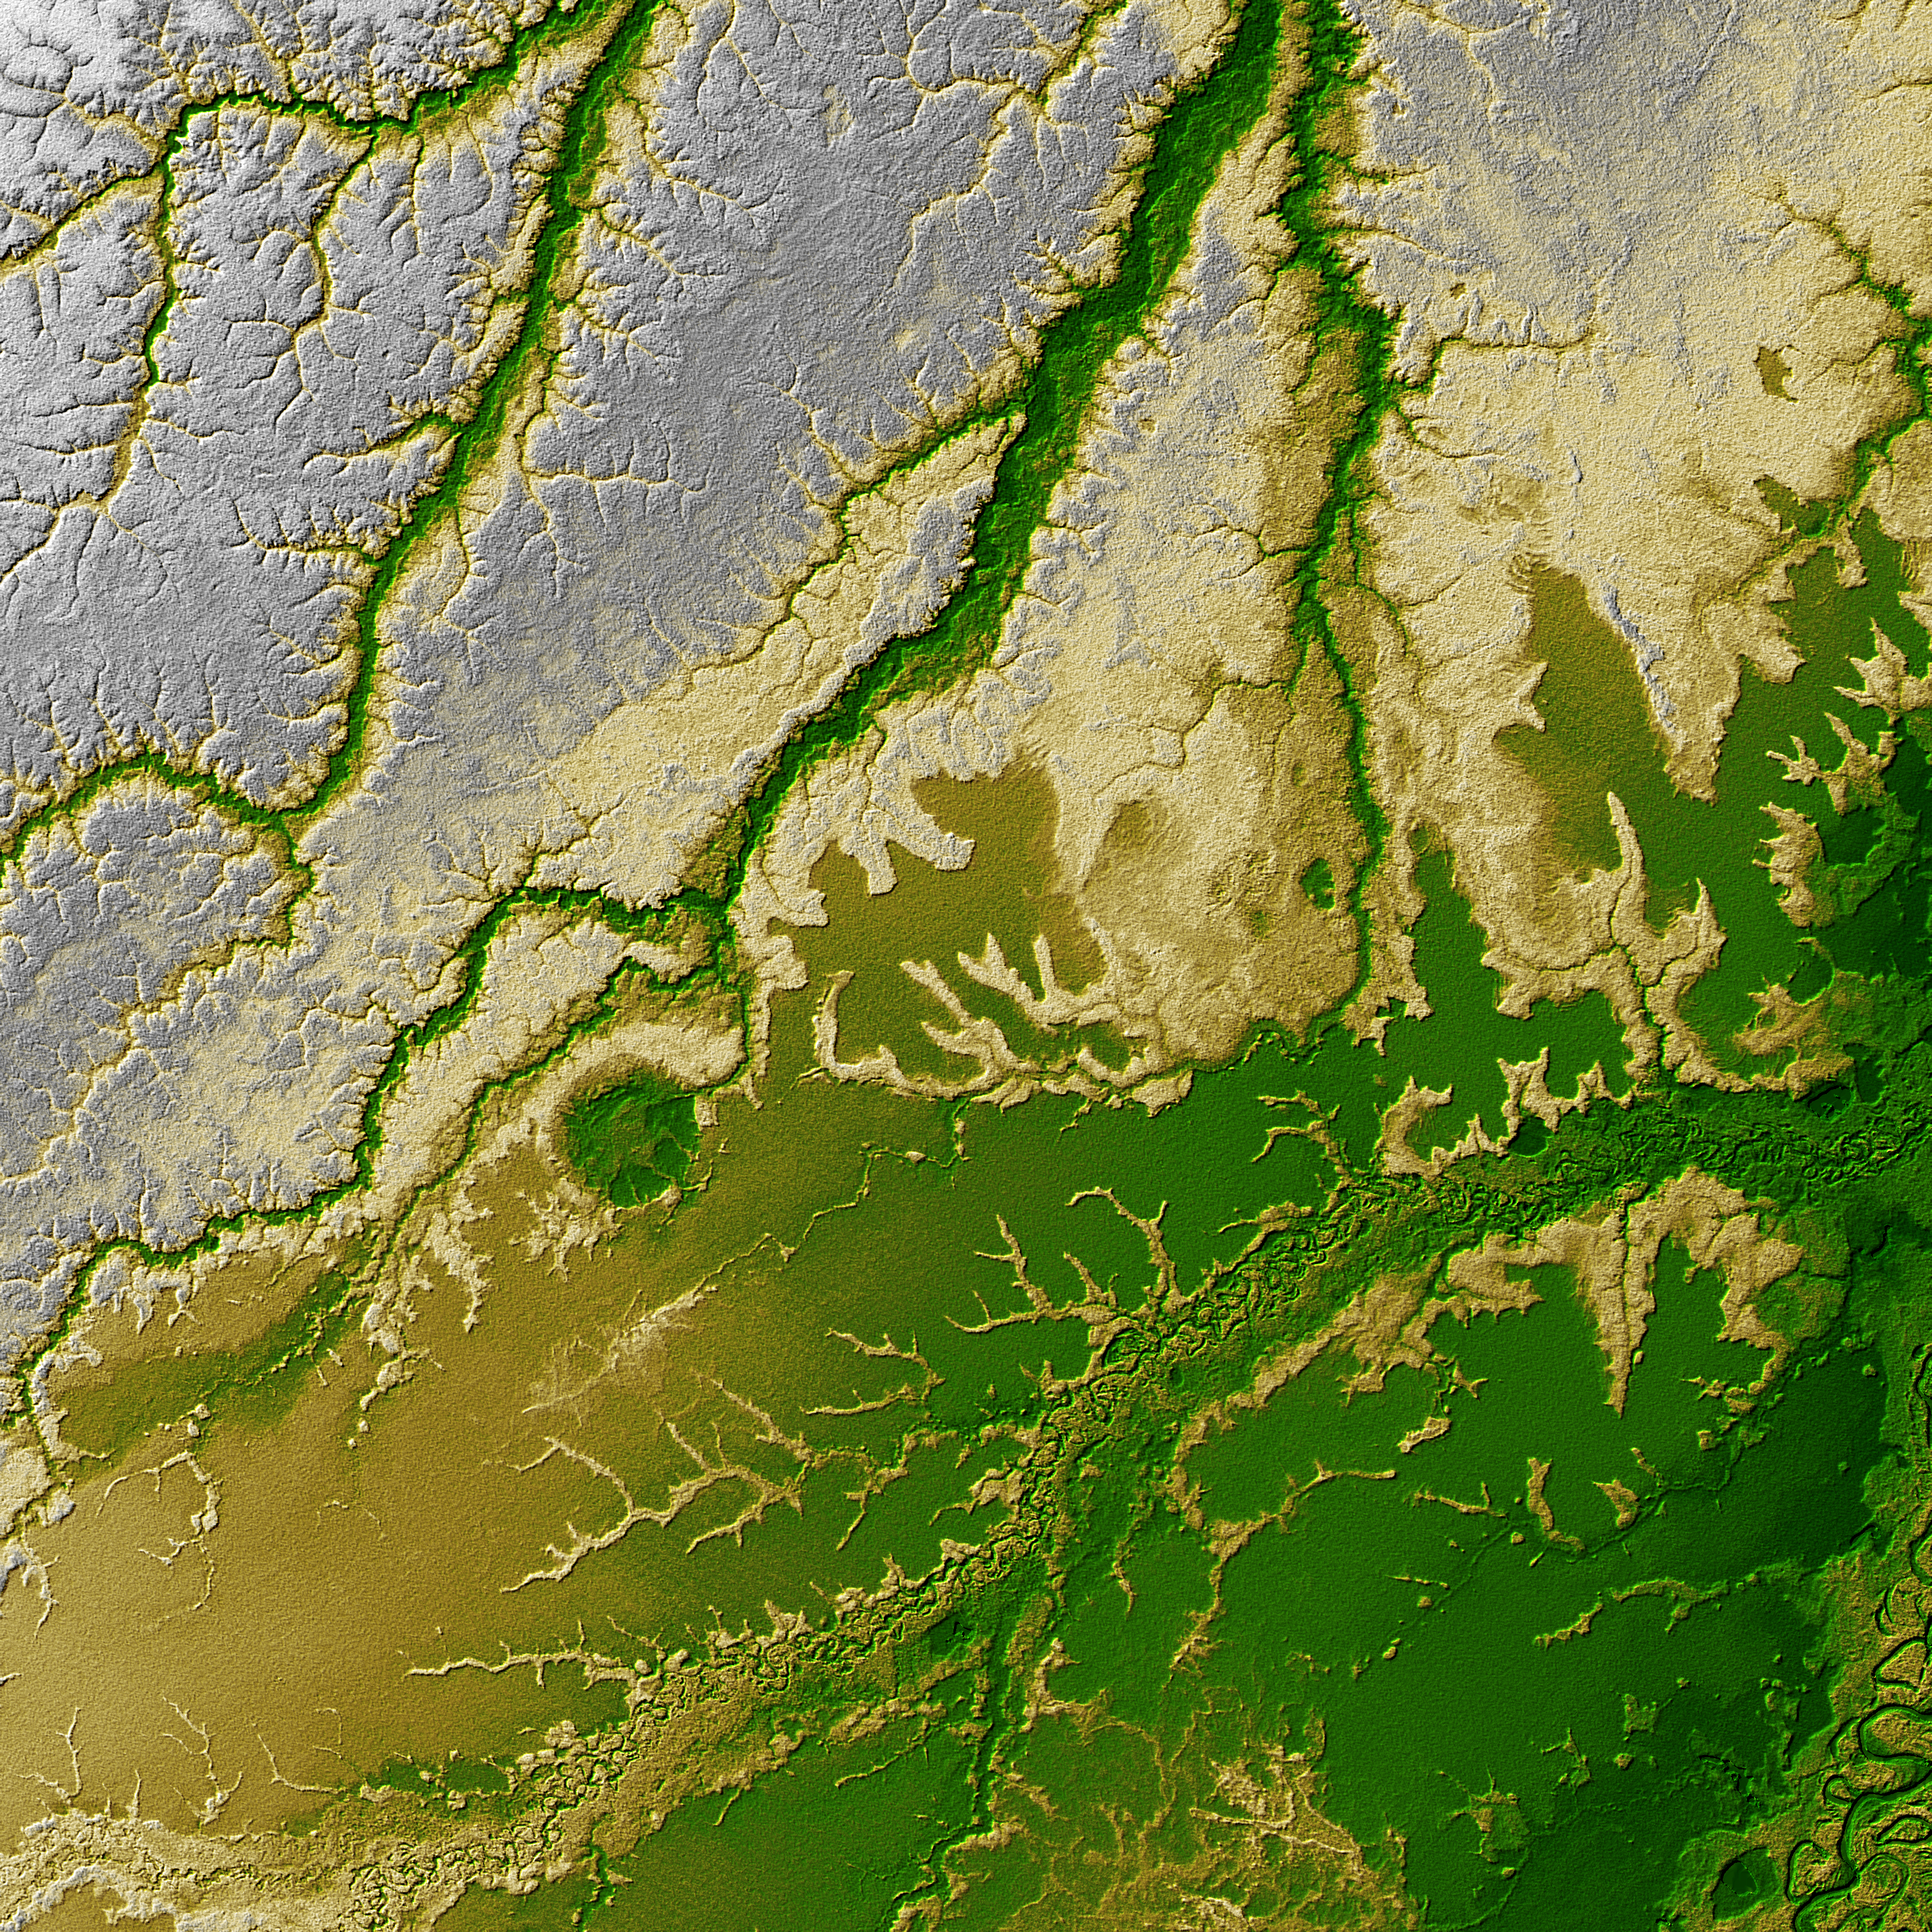

Shaded Relief with Height as Color, Iturralde Structure, Bolivia

An 8-kilometer (5-mile) wide crater of possible impact origin is shown in this view of an isolated part of the Bolivian Amazon from the Shuttle Radar Topography Mission. The circular feature at the center-left of the image, known as the Iturralde Structure, is possibly the Earth’s most recent “big” impact event recording collision with a meteor or comet that might have occurred between 11,000 and 30,000 years ago.

Although the structure was identified on satellite photographs in the mid-1980s, its location is so remote that it has only been visited by scientific investigators twice, most recently by a team from NASA’s Goddard Space Flight Center in September 2002. Lying in an area of very low relief, the landform is a quasi-circular closed depression only about 20 meters (66 feet) in depth, with sharply defined sub-angular “rim” materials. It resembles a “cookie cutter” in that its appearance “cuts” the heavily vegetated soft-sediments and pampas of this part of Bolivia. The SRTM data have provided investigators with the first topographic map of the site and will allow studies of its three-dimensional structure crucial to determining whether it actually is of impact origin.

Two visualization methods were combined to produce this image: shading and color coding of topographic height. The shade image was derived by computing topographic slope in the northwest-southeast direction. North-facing slopes appear bright and south-facing slopes appear dark. Color coding is directly related to topographic height, with brown and green at the lower elevations, rising through yellow and brown to white at the highest elevations.

Elevation data used in this image was acquired by the Shuttle Radar Topography Mission aboard Space Shuttle Endeavour, launched on Feb. 11, 2000. The mission used the same radar instrument that comprised the Spaceborne Imaging Radar-C/X-Band Synthetic Aperture Radar (SIR-C/X-SAR) that flew twice on Endeavour in 1994. The Shuttle Radar Topography Mission was designed to collect 3-D measurements of Earth’s surface. To collect the 3-D data, engineers added a 60-meter (approximately 200-foot) mast, installed additional C-band and X-band antennas, and improved tracking and navigation devices. The mission is a cooperative project between NASA, the National Imagery and Mapping Agency (NIMA) of the U.S. Department of Defense, and the German and Italian space agencies. It is managed by NASA’s Jet Propulsion Laboratory, Pasadena, Calif., for NASA’s Earth Science Enterprise, Washington, D.C.

Size: 1 degree latitude by 1 degree longitude (about 111 by 111 kilometers or 69 by 69 miles)
Location: 12.5 degrees South latitude, 67.5 degrees West longitude
Orientation: North at top
Image: Elevation data, colored height with shaded relief
Original Data Resolution: SRTM 1 arcsecond (about 30 meters or 98 feet)
Date Acquired: February 2000 (SRTM)

Credit: NASA/JPL